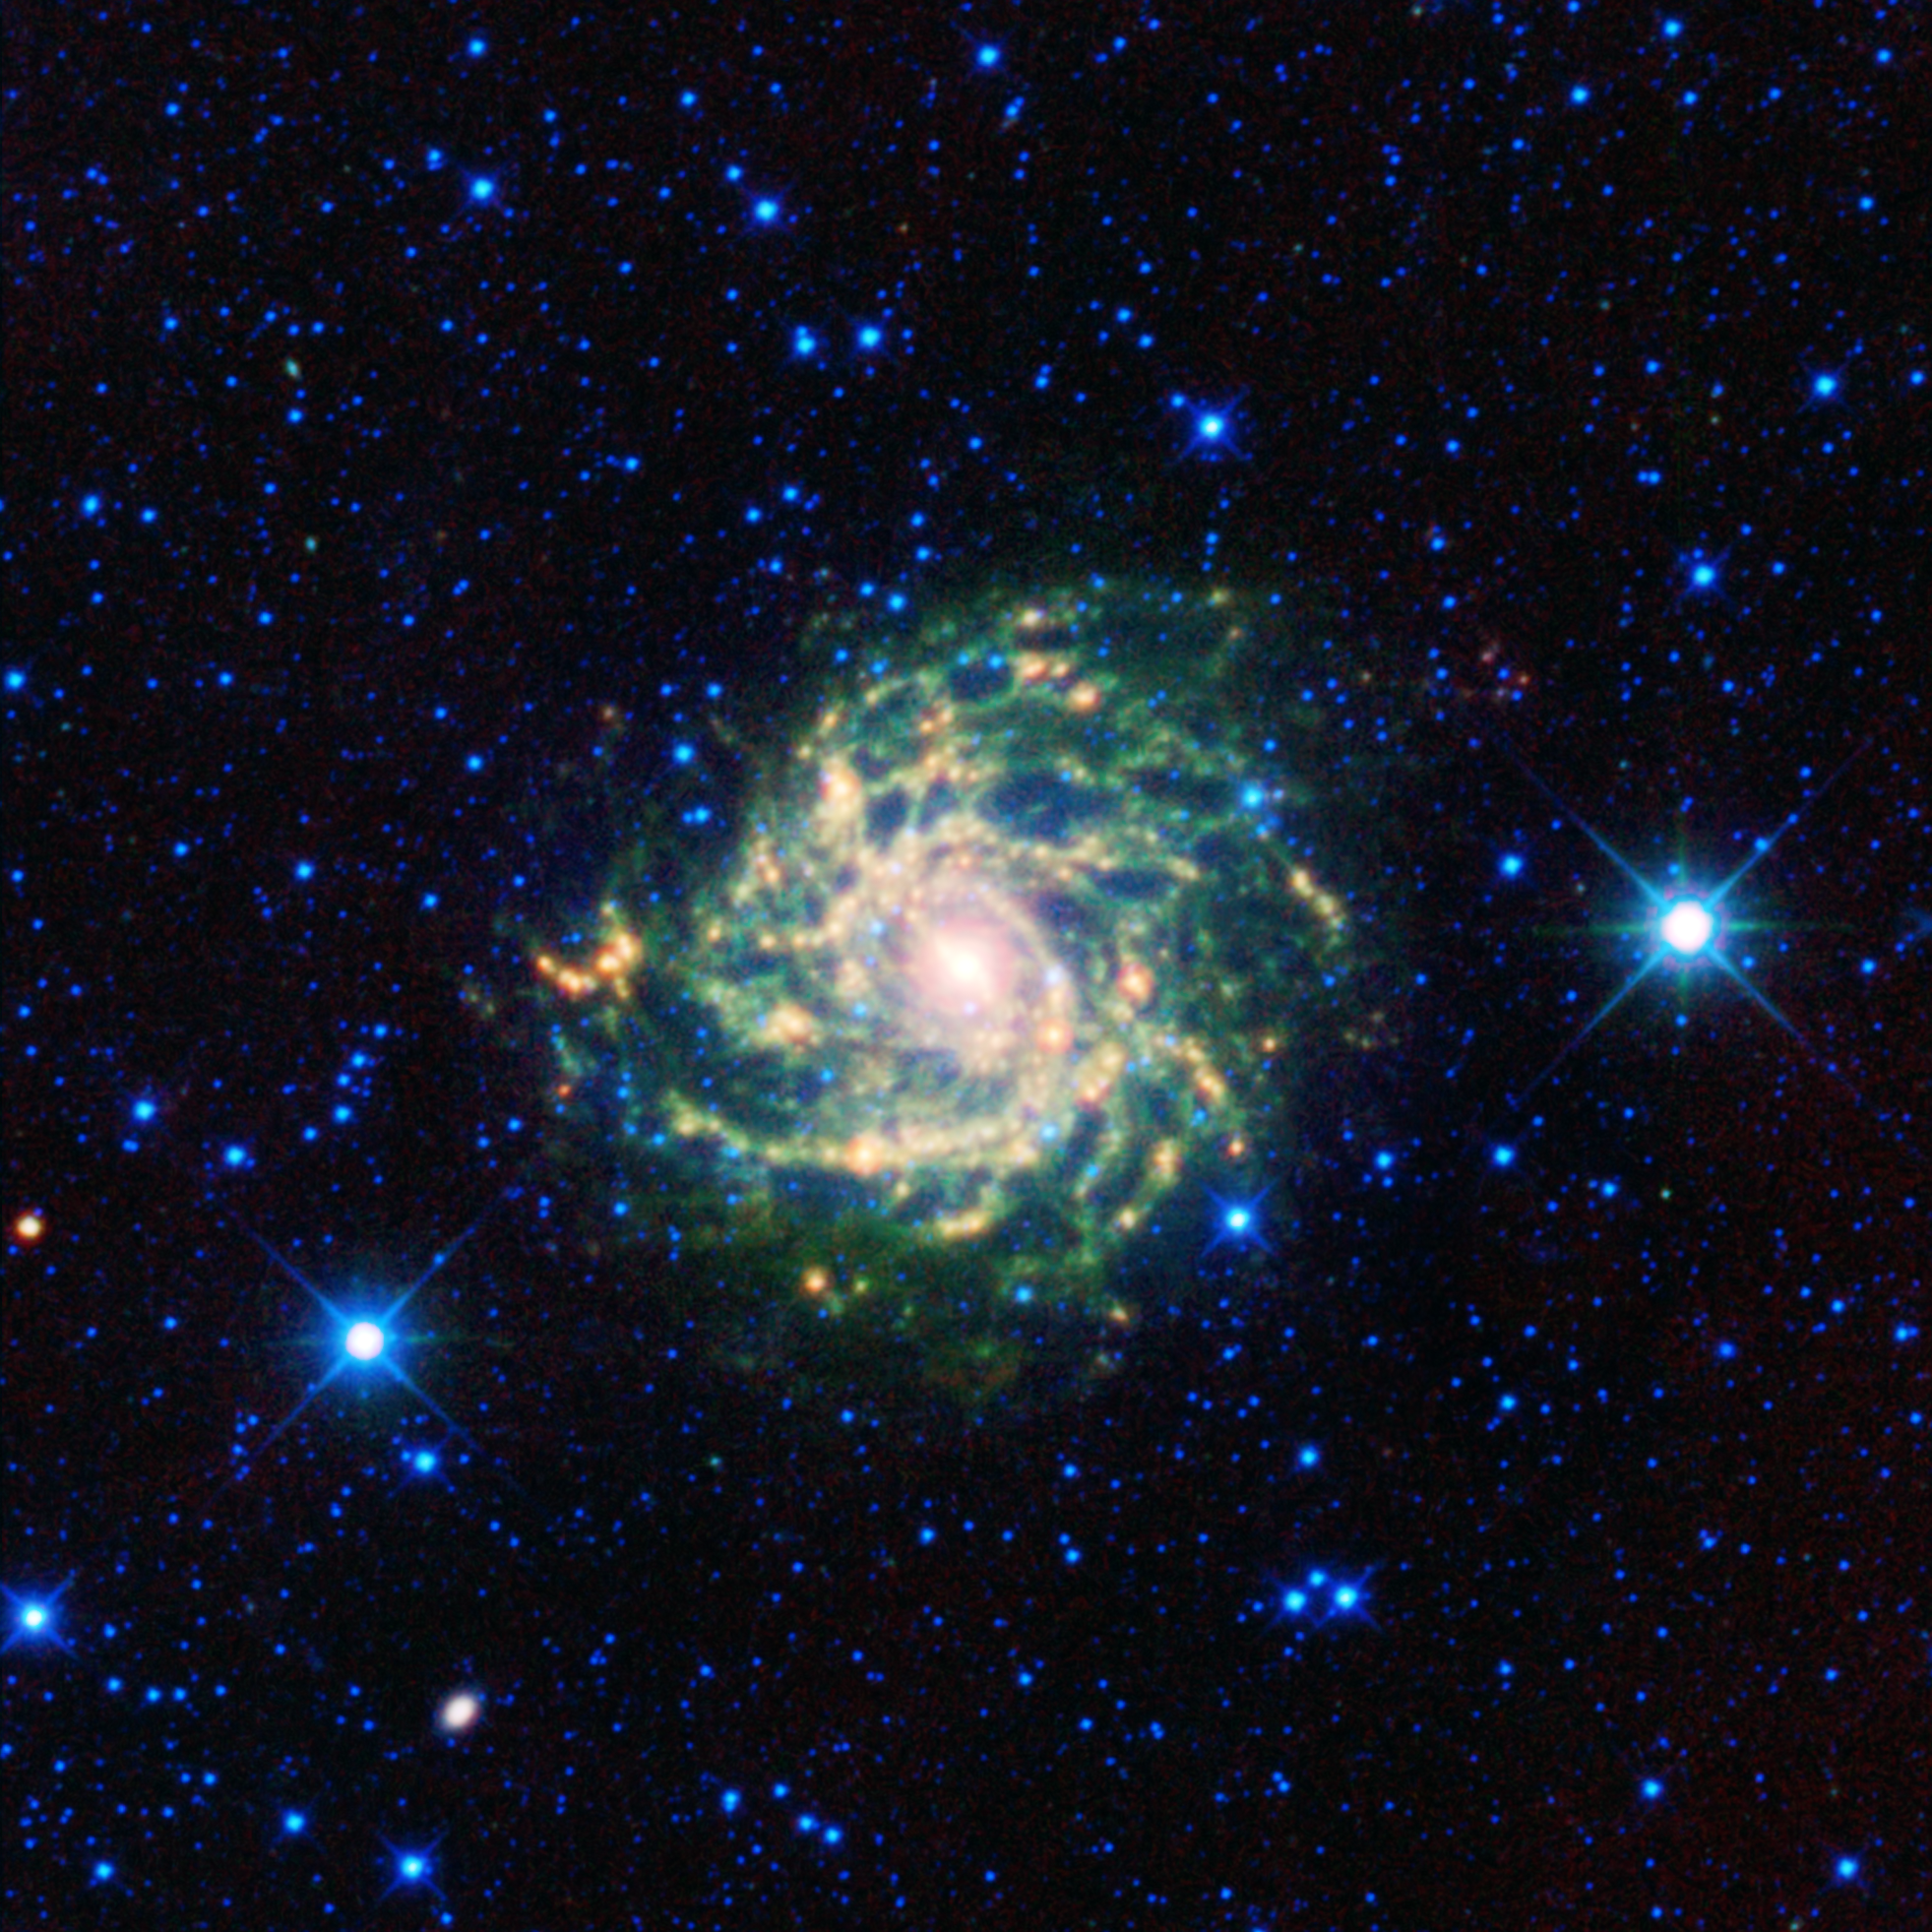

Hiding Out Behind the Milky Way

A leggy cosmic creature comes out of hiding in this new infrared view from NASA’s Wide-field Infrared Survey Explorer, or WISE. The spiral beauty, called IC 342 and sometimes the “hidden galaxy,” is shrouded behind our own galaxy, the Milky Way. Stargazers and professional astronomers have a hard time seeing the galaxy through the Milky Way’s bright band of stars, dust and gas. WISE’s infrared vision cuts through this veil, offering a crisp view.

In a spiral galaxy like IC 342, dust and gas are concentrated in the arms. The denser pockets of gas trigger the formation of new stars, as represented here in green and yellow. The core, shown in red, is also bursting with young stars, which are heating up dust. Stars that appear blue reside within our Milky Way, between us and IC 342.

This galaxy has been of great interest to astronomers because it is relatively close. However, determining its distance from Earth has proven difficult due to the intervening Milky Way. Astronomer Edwin Hubble first thought the galaxy might belong to our own Local Group of galaxies, but current estimates now place it farther away, at about 6.6 to 11 million light-years.

This image was made from observations by all four infrared detectors aboard WISE. Blue and cyan represent infrared light at wavelengths of 3.4 and 4.6 microns, which is primarily light from stars. Green and red represent light at 12 and 22 microns, which is primarily emission from warm dust.

NASA’s Jet Propulsion Laboratory, Pasadena, Calif., manages the Wide-field Infrared Survey Explorer for NASA’s Science Mission Directorate, Washington. The mission’s principal investigator, Edward Wright, is at UCLA. The mission was competitively selected under NASA’s Explorers Program managed by the Goddard Space Flight Center, Greenbelt, Md. The science instrument was built by the Space Dynamics Laboratory, Logan, Utah, and the spacecraft was built by Ball Aerospace & Technologies Corp., Boulder, Colo. Science operations and data processing take place at the Infrared Processing and Analysis Center at the California Institute of Technology in Pasadena. Caltech manages JPL for NASA.

Credit: NASA/JPL-Caltech/UCLA